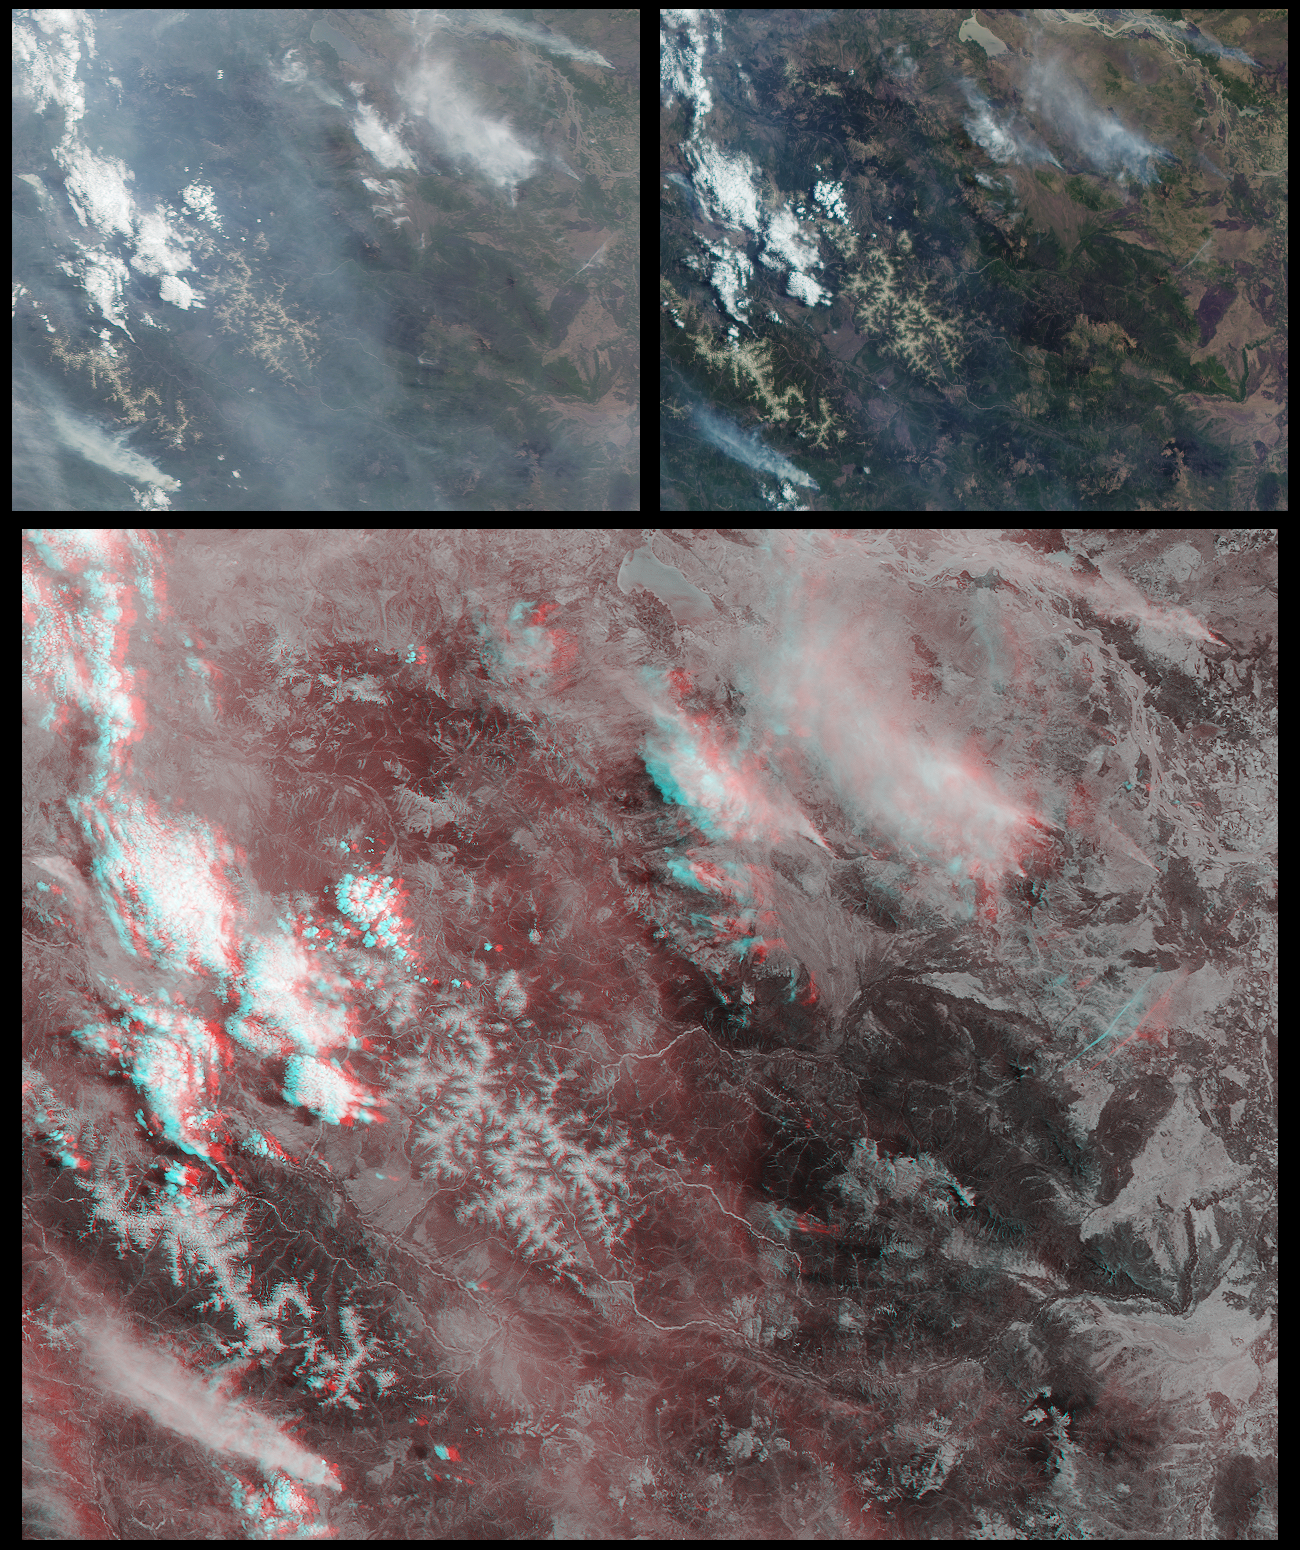

Smoke and Clouds over Russia

Several mountain ranges and a portion of the Amur River are visible in this set of MISR images of Russia’s far east Khabarovsk region. The images were acquired on May 13, 2001 during Terra orbit 7452. The view from MISR’s 70-degree forward-looking camera is at the top left; the 26-degree forward-looking view is at the top right. The larger image at the bottom is a stereo “anaglyph” created using the cameras at two intermediate angles. To view the stereo image in 3-D you need red/blue glasses with the red filter placed over your left eye. All of the images are oriented with north to the left to facilitate stereo viewing. Each image covers an area about 345 kilometers x 278 kilometers.

The Amur River, in the upper right, and Lake Bolon, at the top center, are most prominent in the 26-degree view due to sunglint (mirror-like reflection of the Sun’s rays by the water). The Amur River valley is a primary breeding ground for storks and cranes and a stopover for large numbers of migratory birds. About 20% of the Amur wetlands are protected by official conservation measures, but human development has converted large portions to agricultural uses. Other notable features in these images are several mountain chains, including the Badzhal’skiy to the left of center and the Bureiskiy in the lower left.

Smoke plumes from several forest fires can be seen. They are especially apparent in the 70-degree view where the smoke’s visibility is accentuated, in part, by the long slant path through the atmosphere. The largest plumes are in the lower left and upper right, with some smaller plumes above and to the right of the image centers. In the upper images the hazy region in the vicinity of these smaller plumes has the appearance of low-altitude smoke, but depth perception provided by the stereo anaglyph shows that it is actually a distinct layer of high-altitude cirrus clouds. Whether the cirrus is related to the fires is uncertain. It is possible, however, for the fires have to have heated the lower atmosphere enough to create bubbles of hot air. As such bubbles rise, they can force stable, nearly saturated air above to move even higher, triggering the formation of ice clouds. Visualization of other three-dimensional characteristics of the scene, such as the intermediate-altitude layer of cumulus clouds along the left side, is made possible by the stereo imagery.

MISR was built and is managed by NASA’s Jet Propulsion Laboratory, Pasadena, CA, for NASA’s Office of Earth Science, Washington, DC. The Terra satellite is managed by NASA’s Goddard Space Flight Center, Greenbelt, MD. JPL is a division of the California Institute of Technology.

Credit: NASA/GSFC/LaRC/JPL, MISR Team